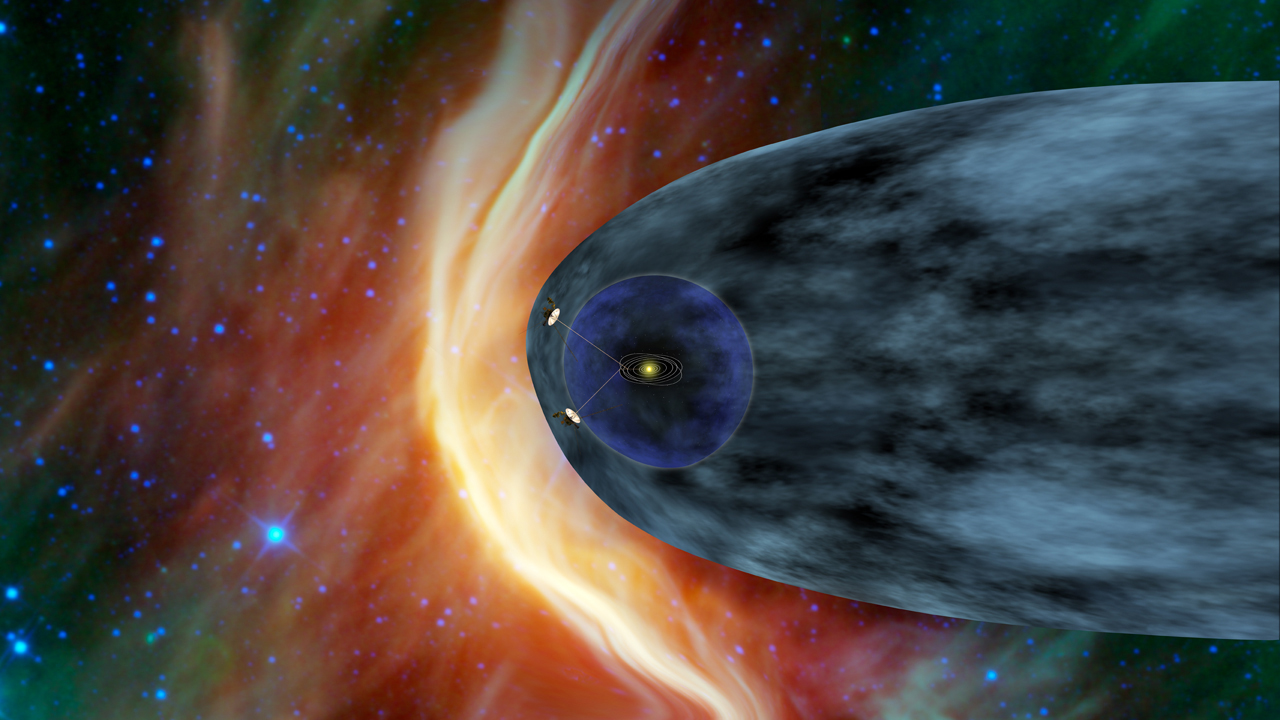

Voyagers in the Heliosheath (Artist Concept)

Annotated Image

This artist’s concept shows NASA’s two Voyager spacecraft exploring a turbulent region of space known as the heliosheath, the outer shell of the bubble of charged particles around our sun. After more than 33 years of travel, the two Voyager spacecraft will soon reach interstellar space, which is the space between stars.

Our sun gives off a stream of charged particles that form a bubble around our solar system known as the heliosphere. The solar wind travels at supersonic speeds until it crosses a shockwave called the termination shock. That part of our solar system is shown in dark blue. Voyager 1 crossed the termination shock in December 2004 and Voyager 2 did so in August 2007. Beyond the termination shock is the heliosheath, shown in gray, where the solar wind dramatically slows down and heats up. Outside those two areas is territory dominated by the interstellar wind, which is blowing from the left in this image. As the interstellar wind approaches the heliosphere, a bow shock forms, indicated by the bright arc.

The Voyagers were built by NASA’s Jet Propulsion Laboratory in Pasadena, Calif., which continues to operate both spacecraft. JPL is a division of the California Institute of Technology in Pasadena. The Voyager missions are a part of the NASA Heliophysics System Observatory, sponsored by the Heliophysics Division of the Science Mission Directorate.

Credit: NASA/JPL-Caltech